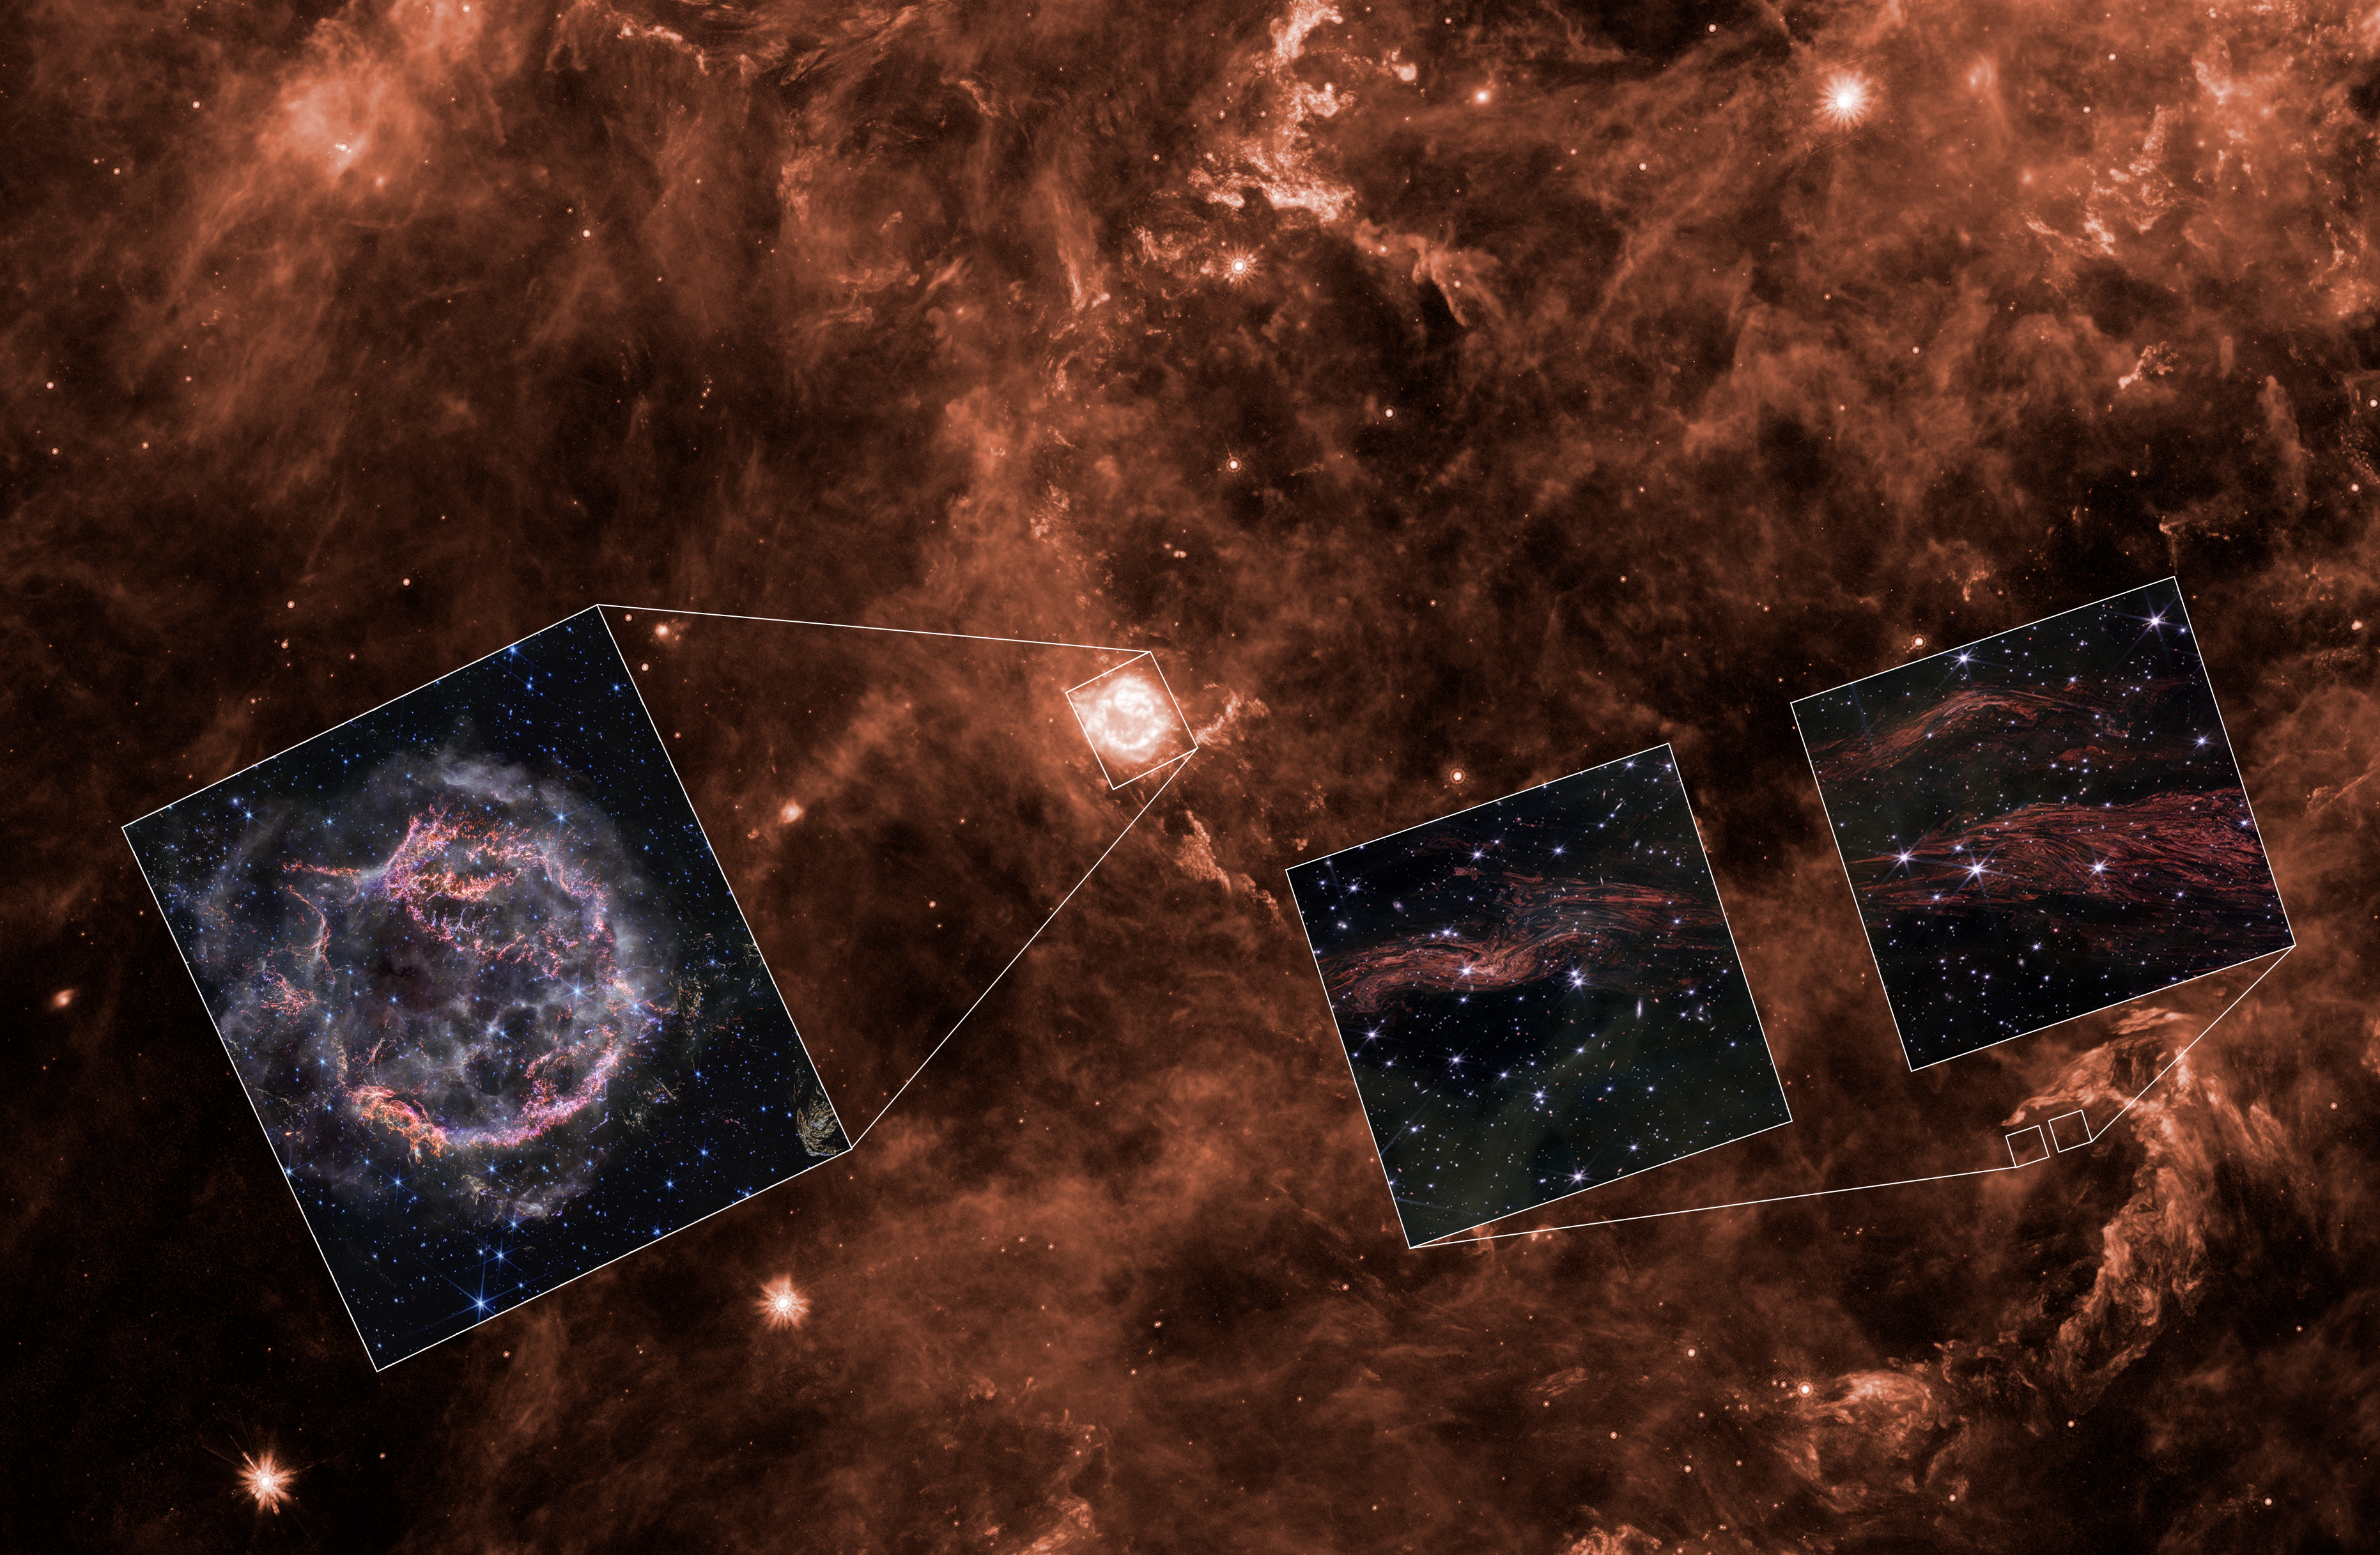

Cassiopeia A Light Echoes (Spitzer Context)

This background image of the region around supernova remnant Cassiopeia A was released by NASA’s Spitzer Space Telescope in 2008. By taking multiple images of this region over three years with Spitzer, researchers were able to examine a number of light echoes. Now, NASA’s James Webb Space Telescope has imaged some of these light echoes in much greater detail. Insets at lower right show one epoch of Webb observations, while the inset at left shows a Webb image of the central supernova remnant released in 2023.

Individual Image Credits

Spitzer Image: NASA/JPL-Caltech/Y. Kim (Univ. of Arizona/Univ. of Chicago)
Cassiopeia A Inset: NASA, ESA, CSA, STScI, Danny Milisavljevic (Purdue University), Ilse De Looze (Ghent University), Tea Temim (Princeton University)
Light Echoes Inset: NASA, ESA, CSA, STScI, J. Jencson (Caltech/IPAC)

Credit: Image: NASA, ESA, CSA, STScI